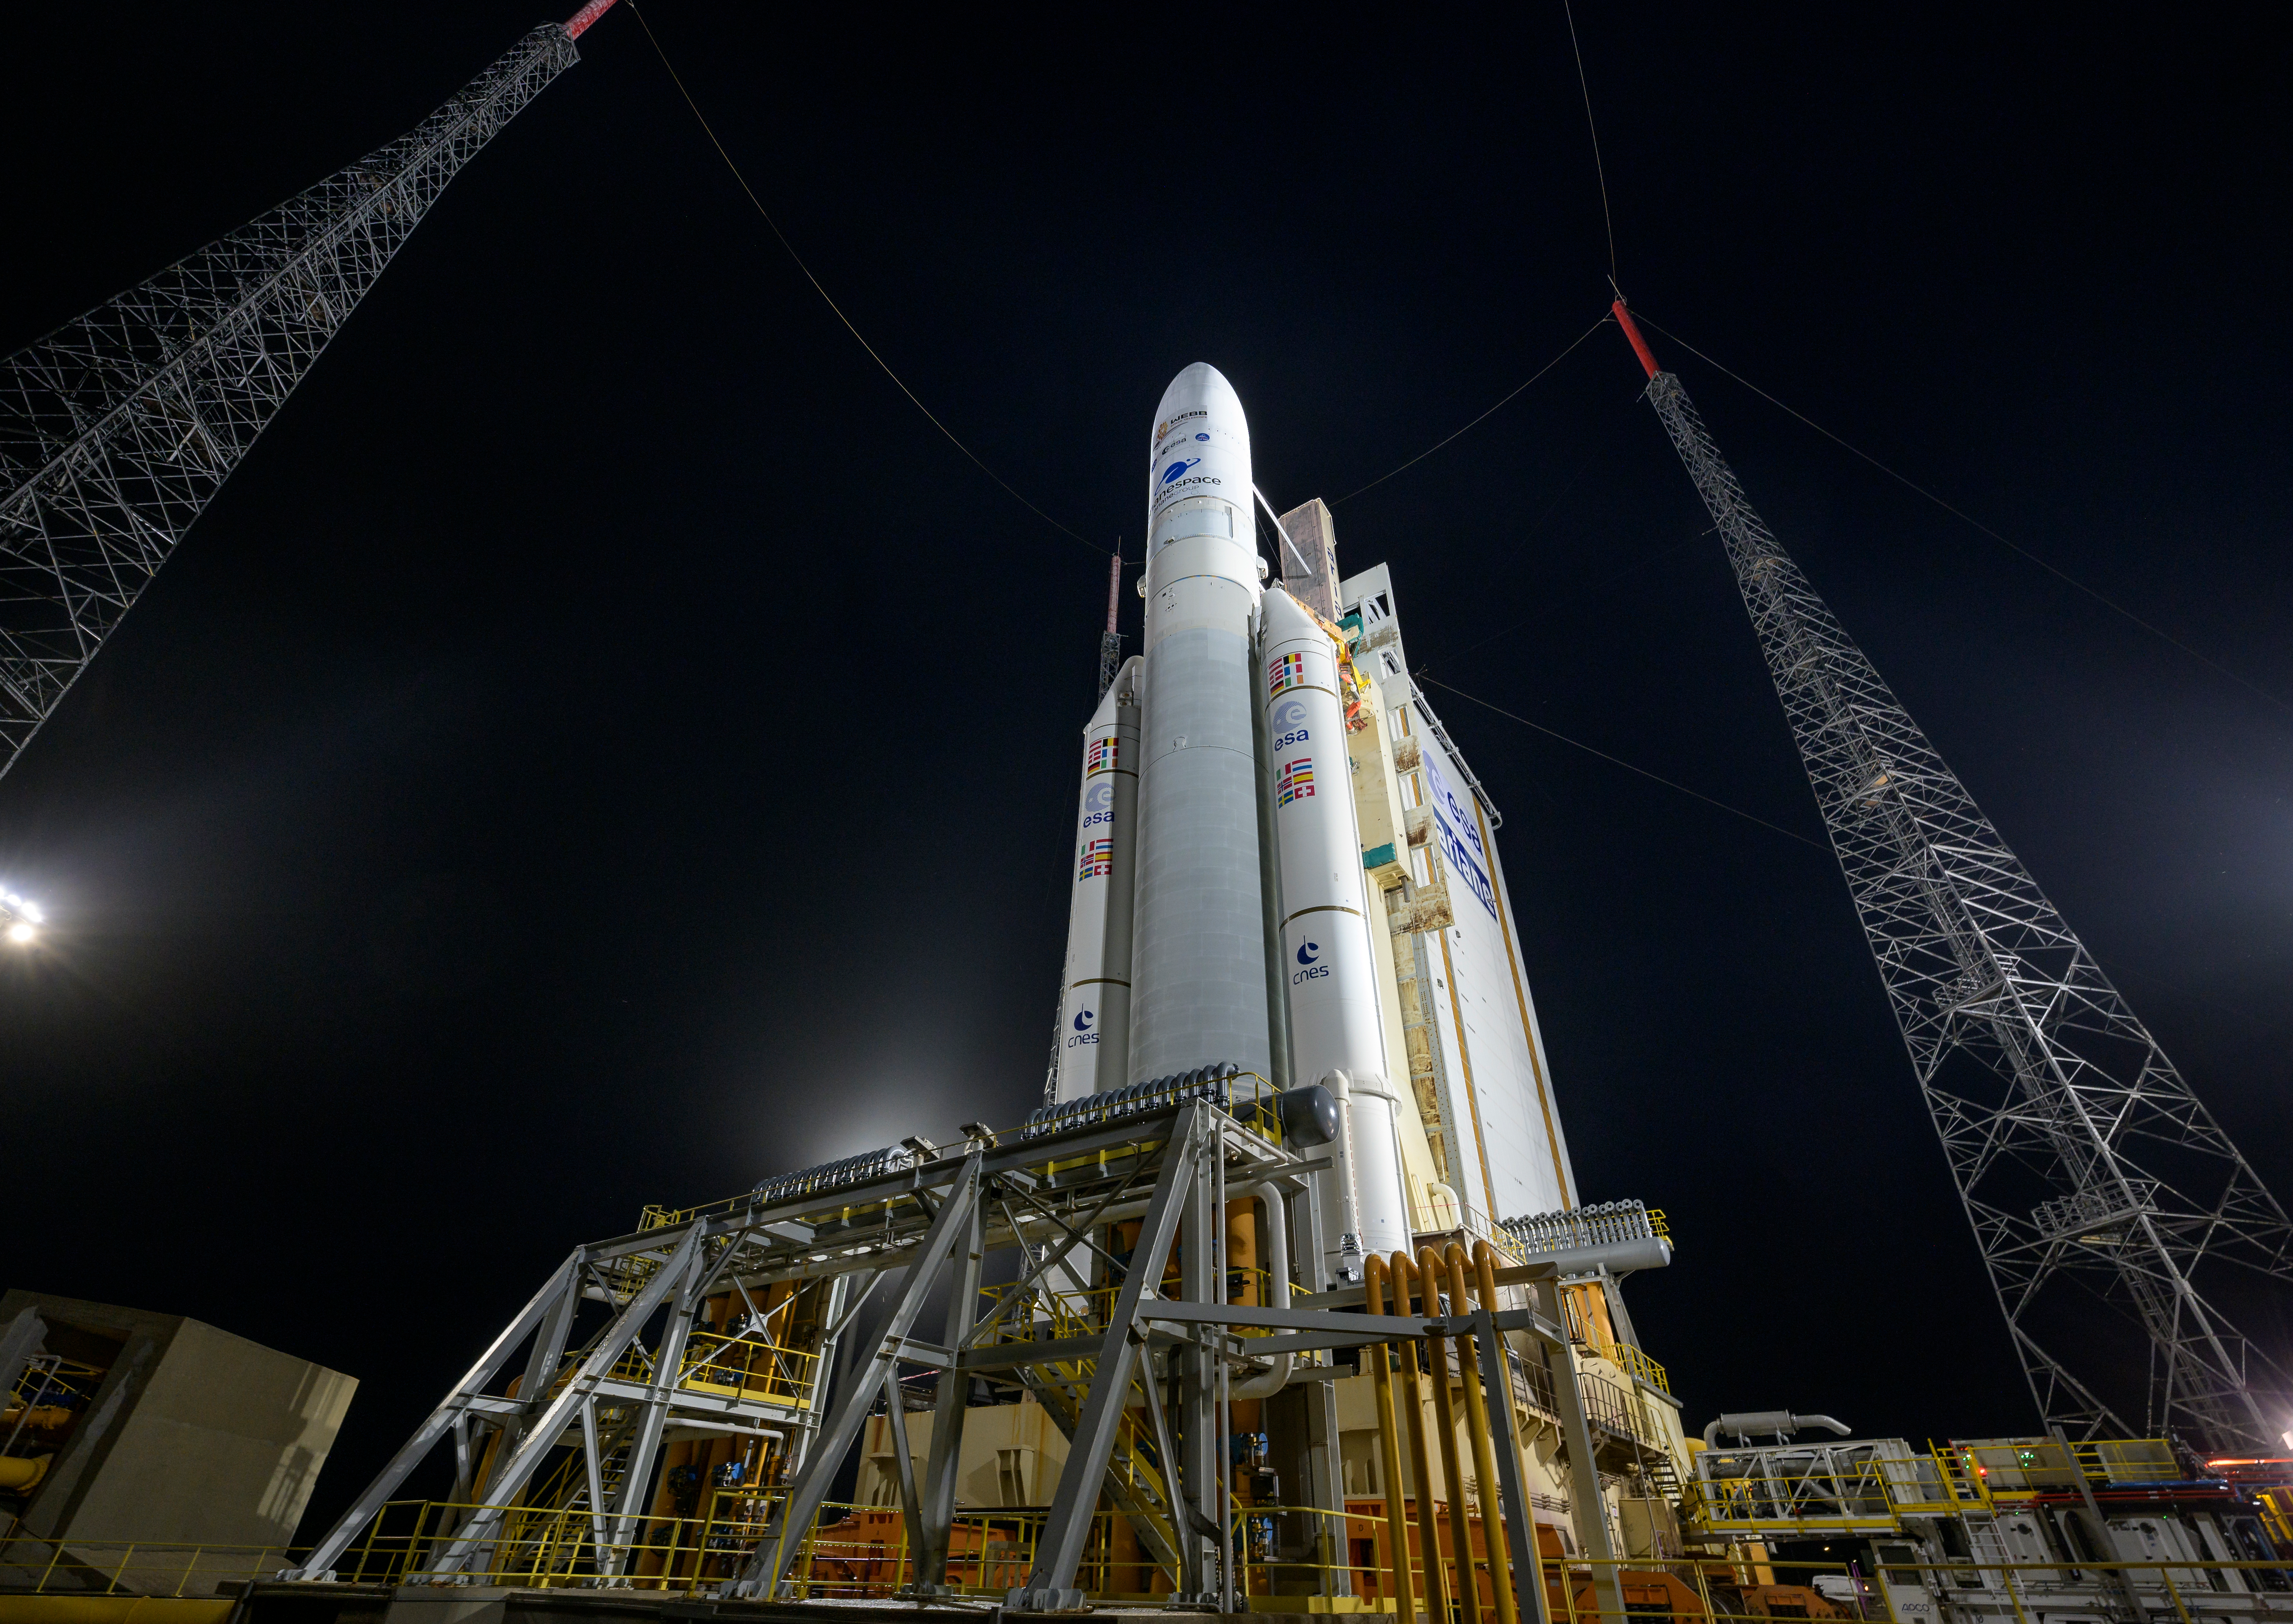

Ariane 5 with James Webb Space Telescope Prelaunch

Arianespace's Ariane 5 rocket with NASA’s James Webb Space Telescope onboard, is seen at the launch pad, Thursday, Dec. 23, 2021, at Europe’s Spaceport, the Guiana Space Center in Kourou, French Guiana. The James Webb Space Telescope (sometimes called JWST or Webb) is a large infrared telescope with a 21.3 foot (6.5 meter) primary mirror. The observatory will study every phase of cosmic history—from within our solar system to the most distant observable galaxies in the early universe.

Credit: NASA/Bill Ingalls